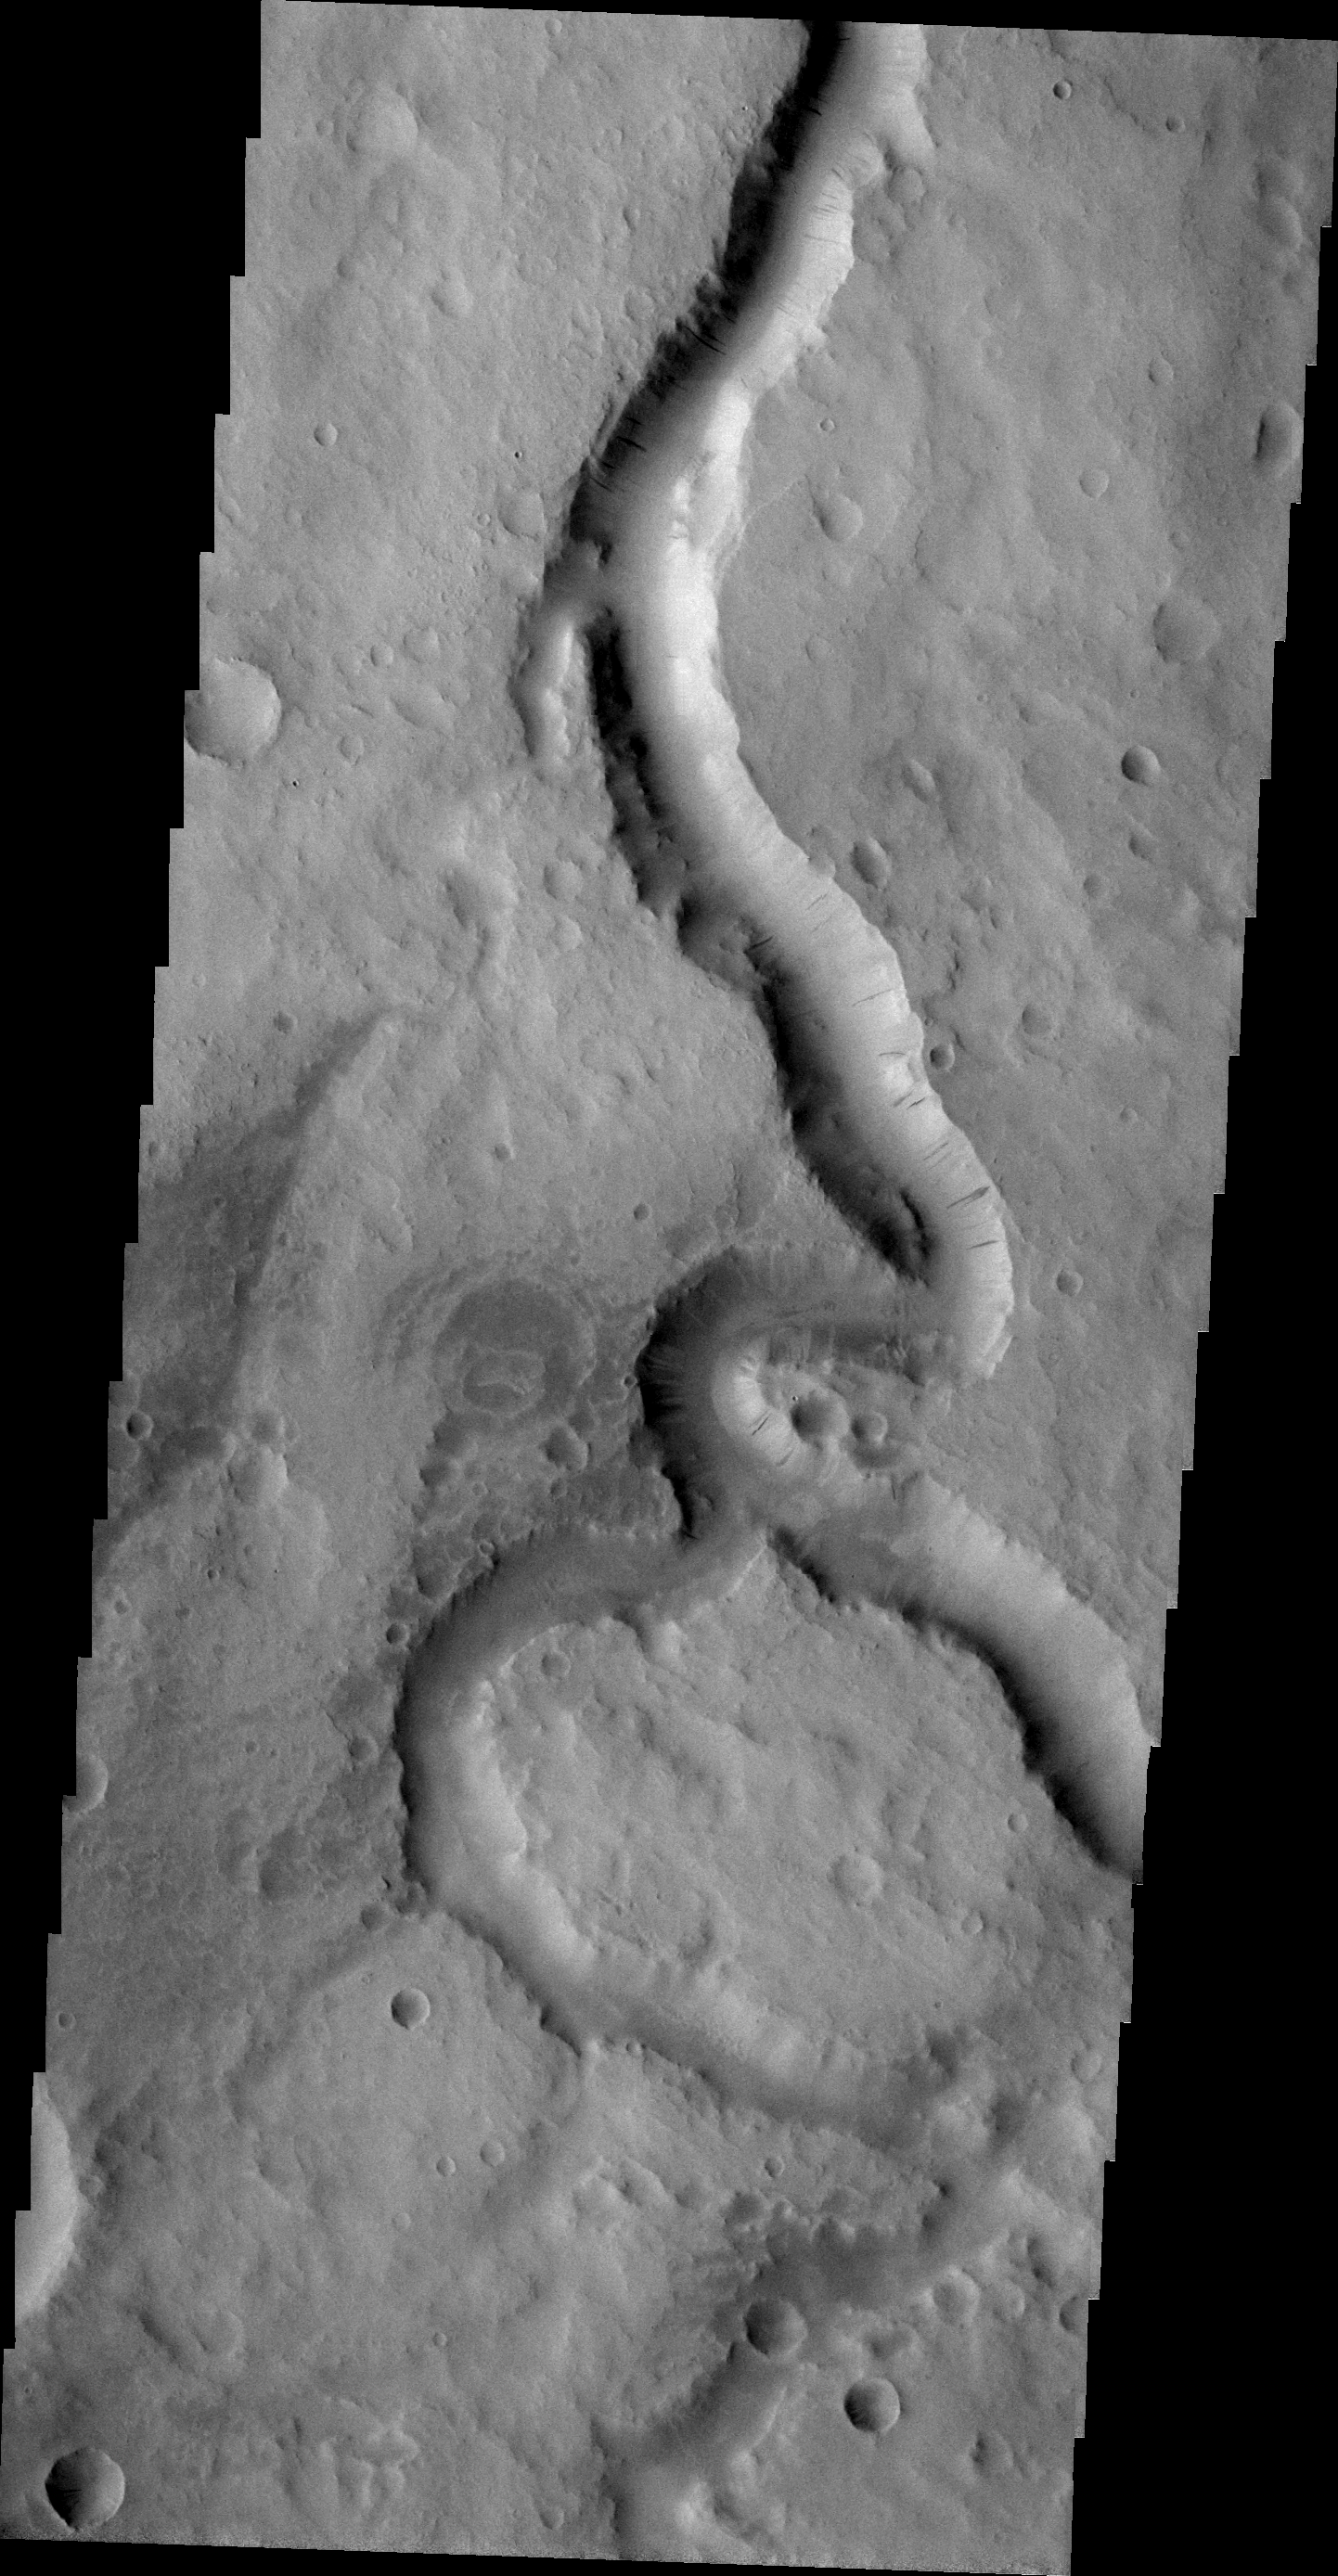

Scamander Vallis

This VIS image shows a portion of Scamander Vallis. Dark slope streaks are also visible on the west-facing wall of the channel.

Image information: VIS instrument. Latitude 14.7N, Longitude 29.0E. 21 meter/pixel resolution.

Please see the THEMIS Data Citation Note for details on crediting THEMIS images.

Note: this THEMIS visual image has not been radiometrically nor geometrically calibrated for this preliminary release. An empirical correction has been performed to remove instrumental effects. A linear shift has been applied in the cross-track and down-track direction to approximate spacecraft and planetary motion. Fully calibrated and geometrically projected images will be released through the Planetary Data System in accordance with Project policies at a later time.

NASA’s Jet Propulsion Laboratory manages the 2001 Mars Odyssey mission for NASA’s Office of Space Science, Washington, D.C. The Thermal Emission Imaging System (THEMIS) was developed by Arizona State University, Tempe, in collaboration with Raytheon Santa Barbara Remote Sensing. The THEMIS investigation is led by Dr. Philip Christensen at Arizona State University. Lockheed Martin Astronautics, Denver, is the prime contractor for the Odyssey project, and developed and built the orbiter. Mission operations are conducted jointly from Lockheed Martin and from JPL, a division of the California Institute of Technology in Pasadena.

Credit: NASA/JPL/ASU